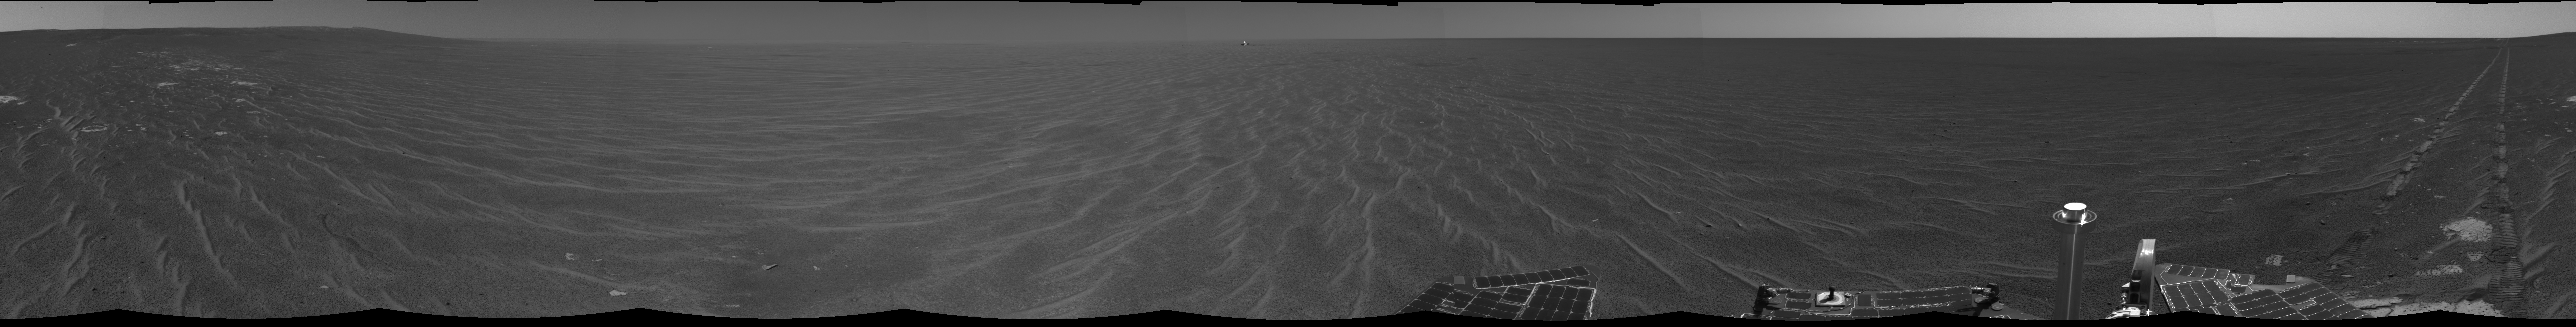

Opportunity’s View After Sol 321 Drive

NASA’s Mars Exploration Rover Opportunity was on its way from “Endurance Crater” toward the spacecraft’s jettisoned heat shield when the navigation camera took the images combined into this 360-degree panorama. Opportunity drove 60 meters (197 feet) on its 321st martian day, or sol (Dec. 18, 2004). These images were taken later that sol and on the following sol. The rover had spent 181 sols inside the crater. This view is presented in a cylindrical projection without seam correction.

Credit: NASA/JPL